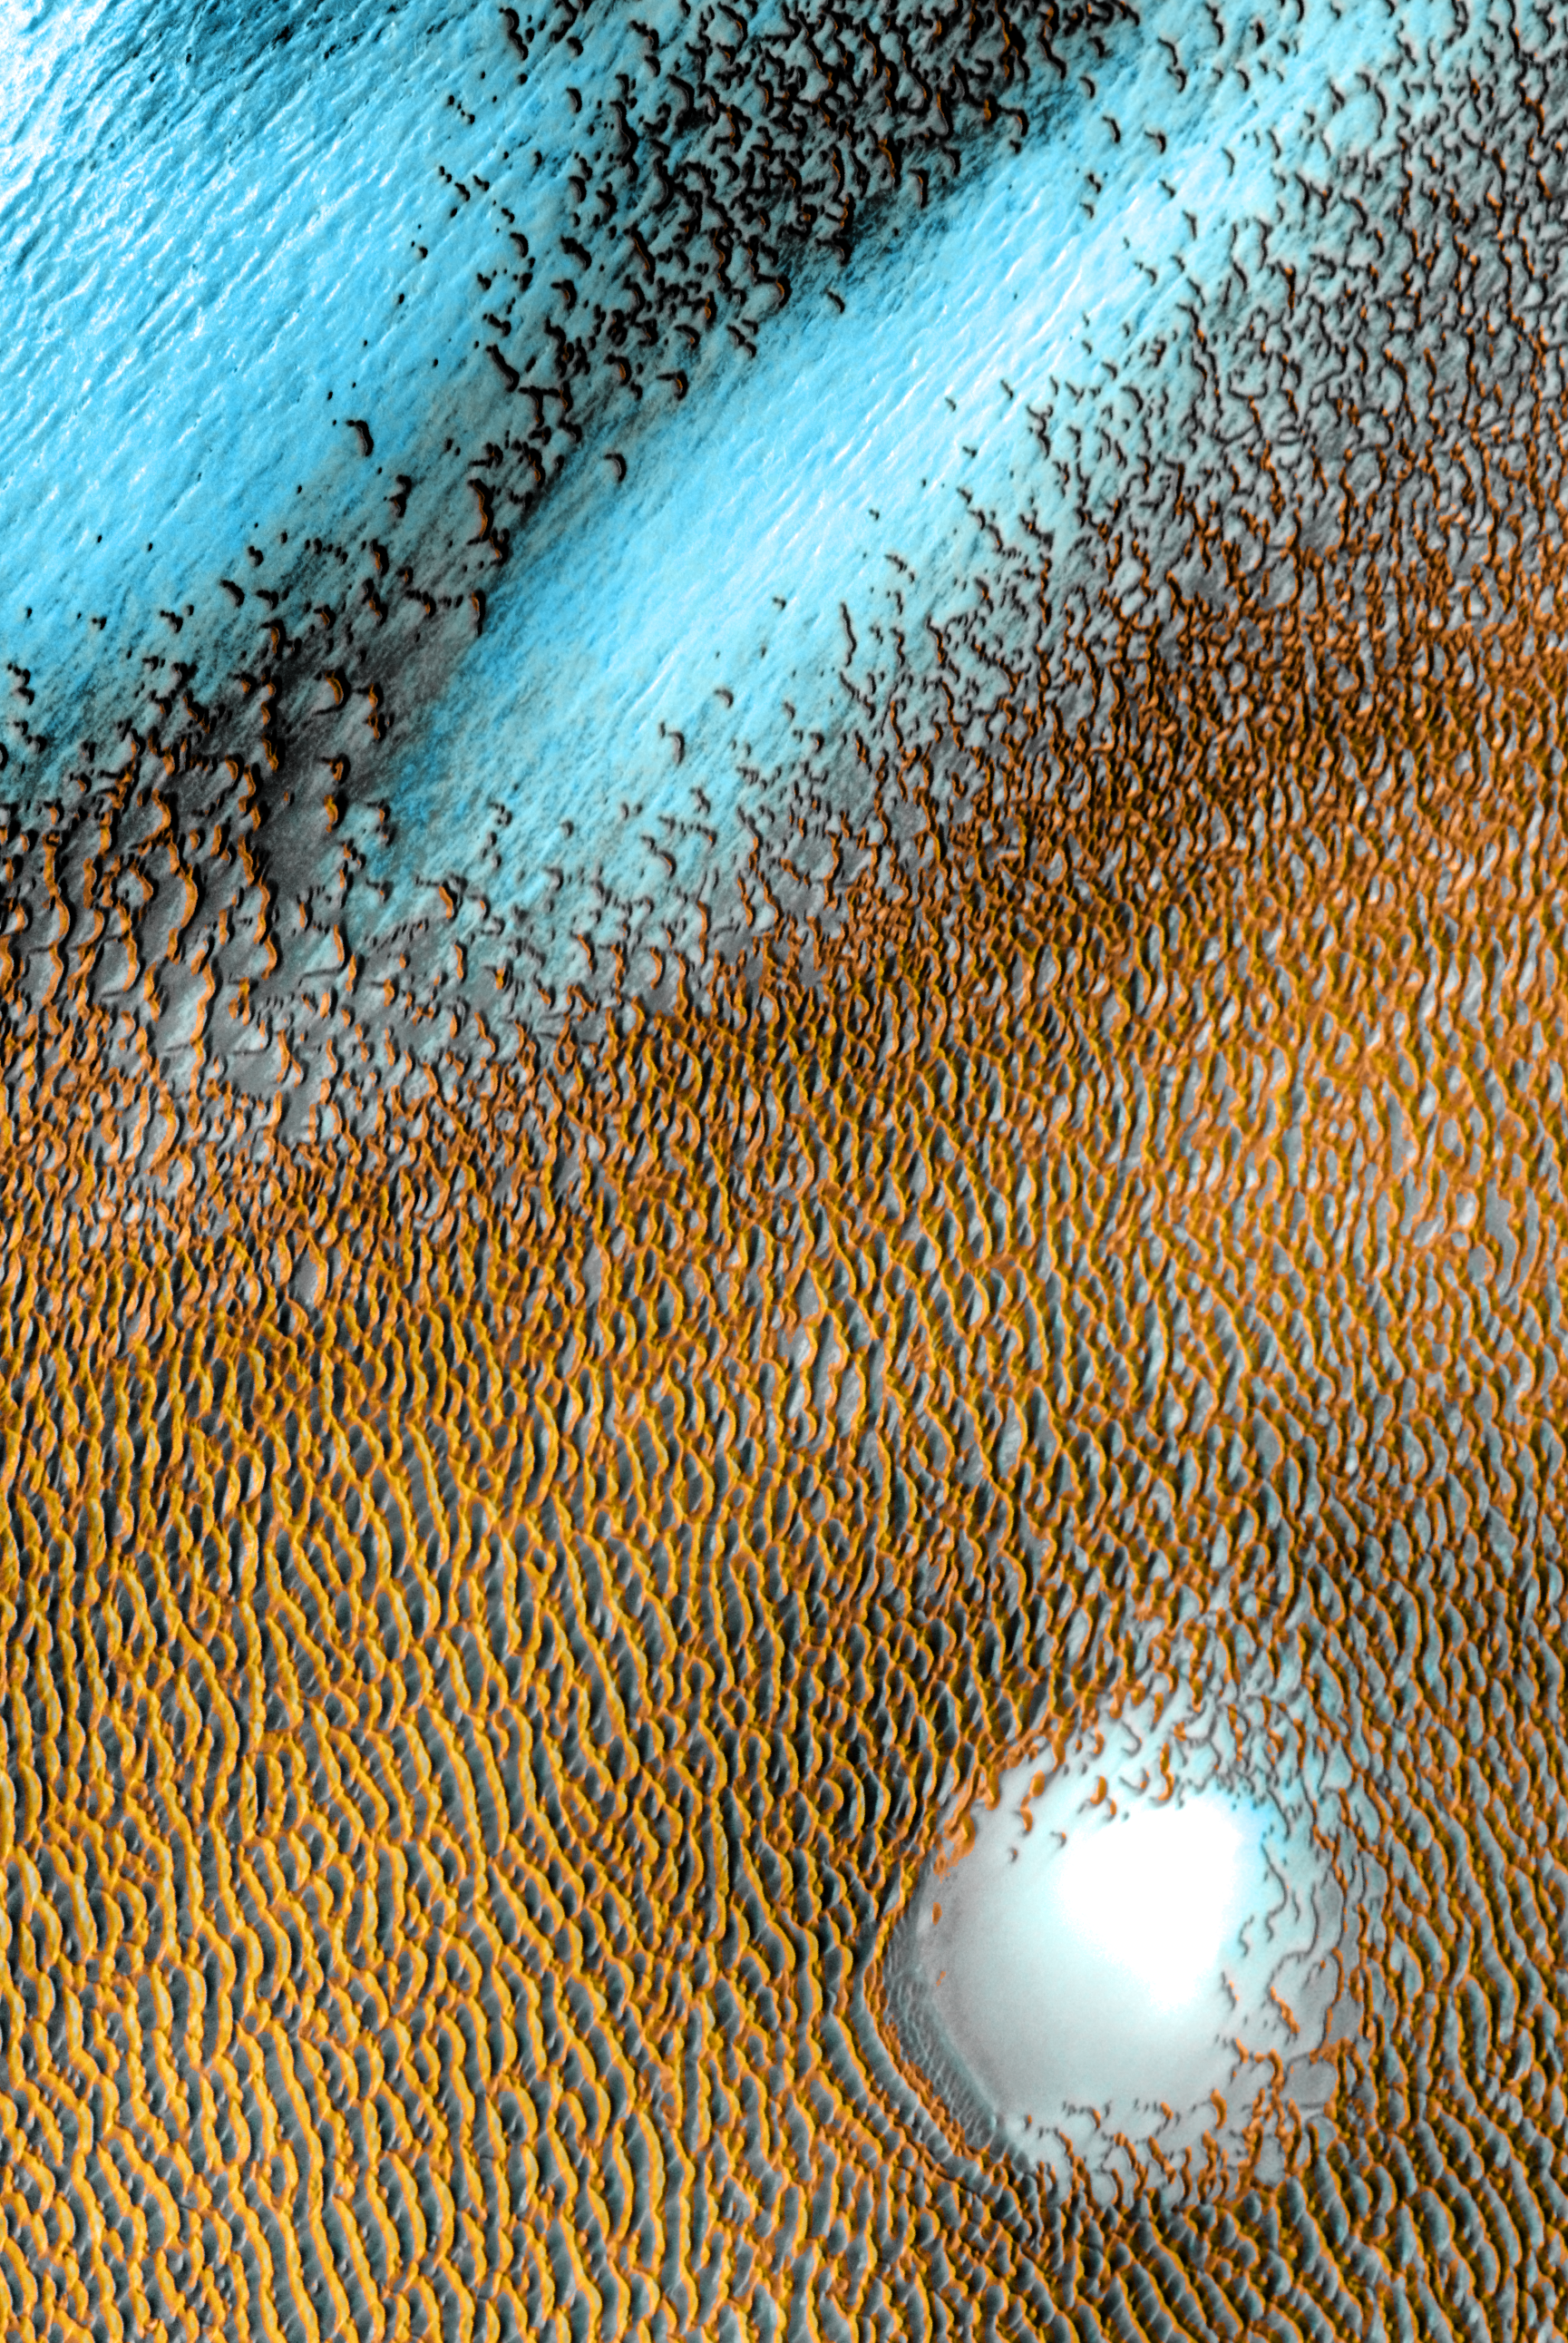

Mars Odyssey All Stars: Polar Dunes

A sea of dark dunes, sculpted by the wind into long lines, surrounds the northern polar cap covering an area as big as Texas. In this false-color image, areas with cooler temperatures are recorded in bluer tints, while warmer features are depicted in yellows and oranges. Thus, the dark, sun-warmed dunes glow with a golden color. This image covers an area 30 kilometers (19 miles) wide.

This scene combines images taken during the period from December 2002 to November 2004 by the Thermal Emission Imaging System instrument on NASA’s Mars Odyssey orbiter. It is part of a special set of images marking the occasion of Odyssey becoming the longest-working Mars spacecraft in history. The pictured location on Mars is 80.3 degrees north latitude, 172.1 degrees east longitude.

NASA’s Jet Propulsion Laboratory manages the 2001 Mars Odyssey mission for NASA’s Science Mission Directorate, Washington, D.C. The Thermal Emission Imaging System (THEMIS) was developed by Arizona State University, Tempe, in collaboration with Raytheon Santa Barbara Remote Sensing. The THEMIS investigation is led by Dr. Philip Christensen at Arizona State University. Lockheed Martin Astronautics, Denver, is the prime contractor for the Odyssey project, and developed and built the orbiter. Mission operations are conducted jointly from Lockheed Martin and from JPL, a division of the California Institute of Technology in Pasadena.

Credit: NASA/JPL-Caltech/ASU